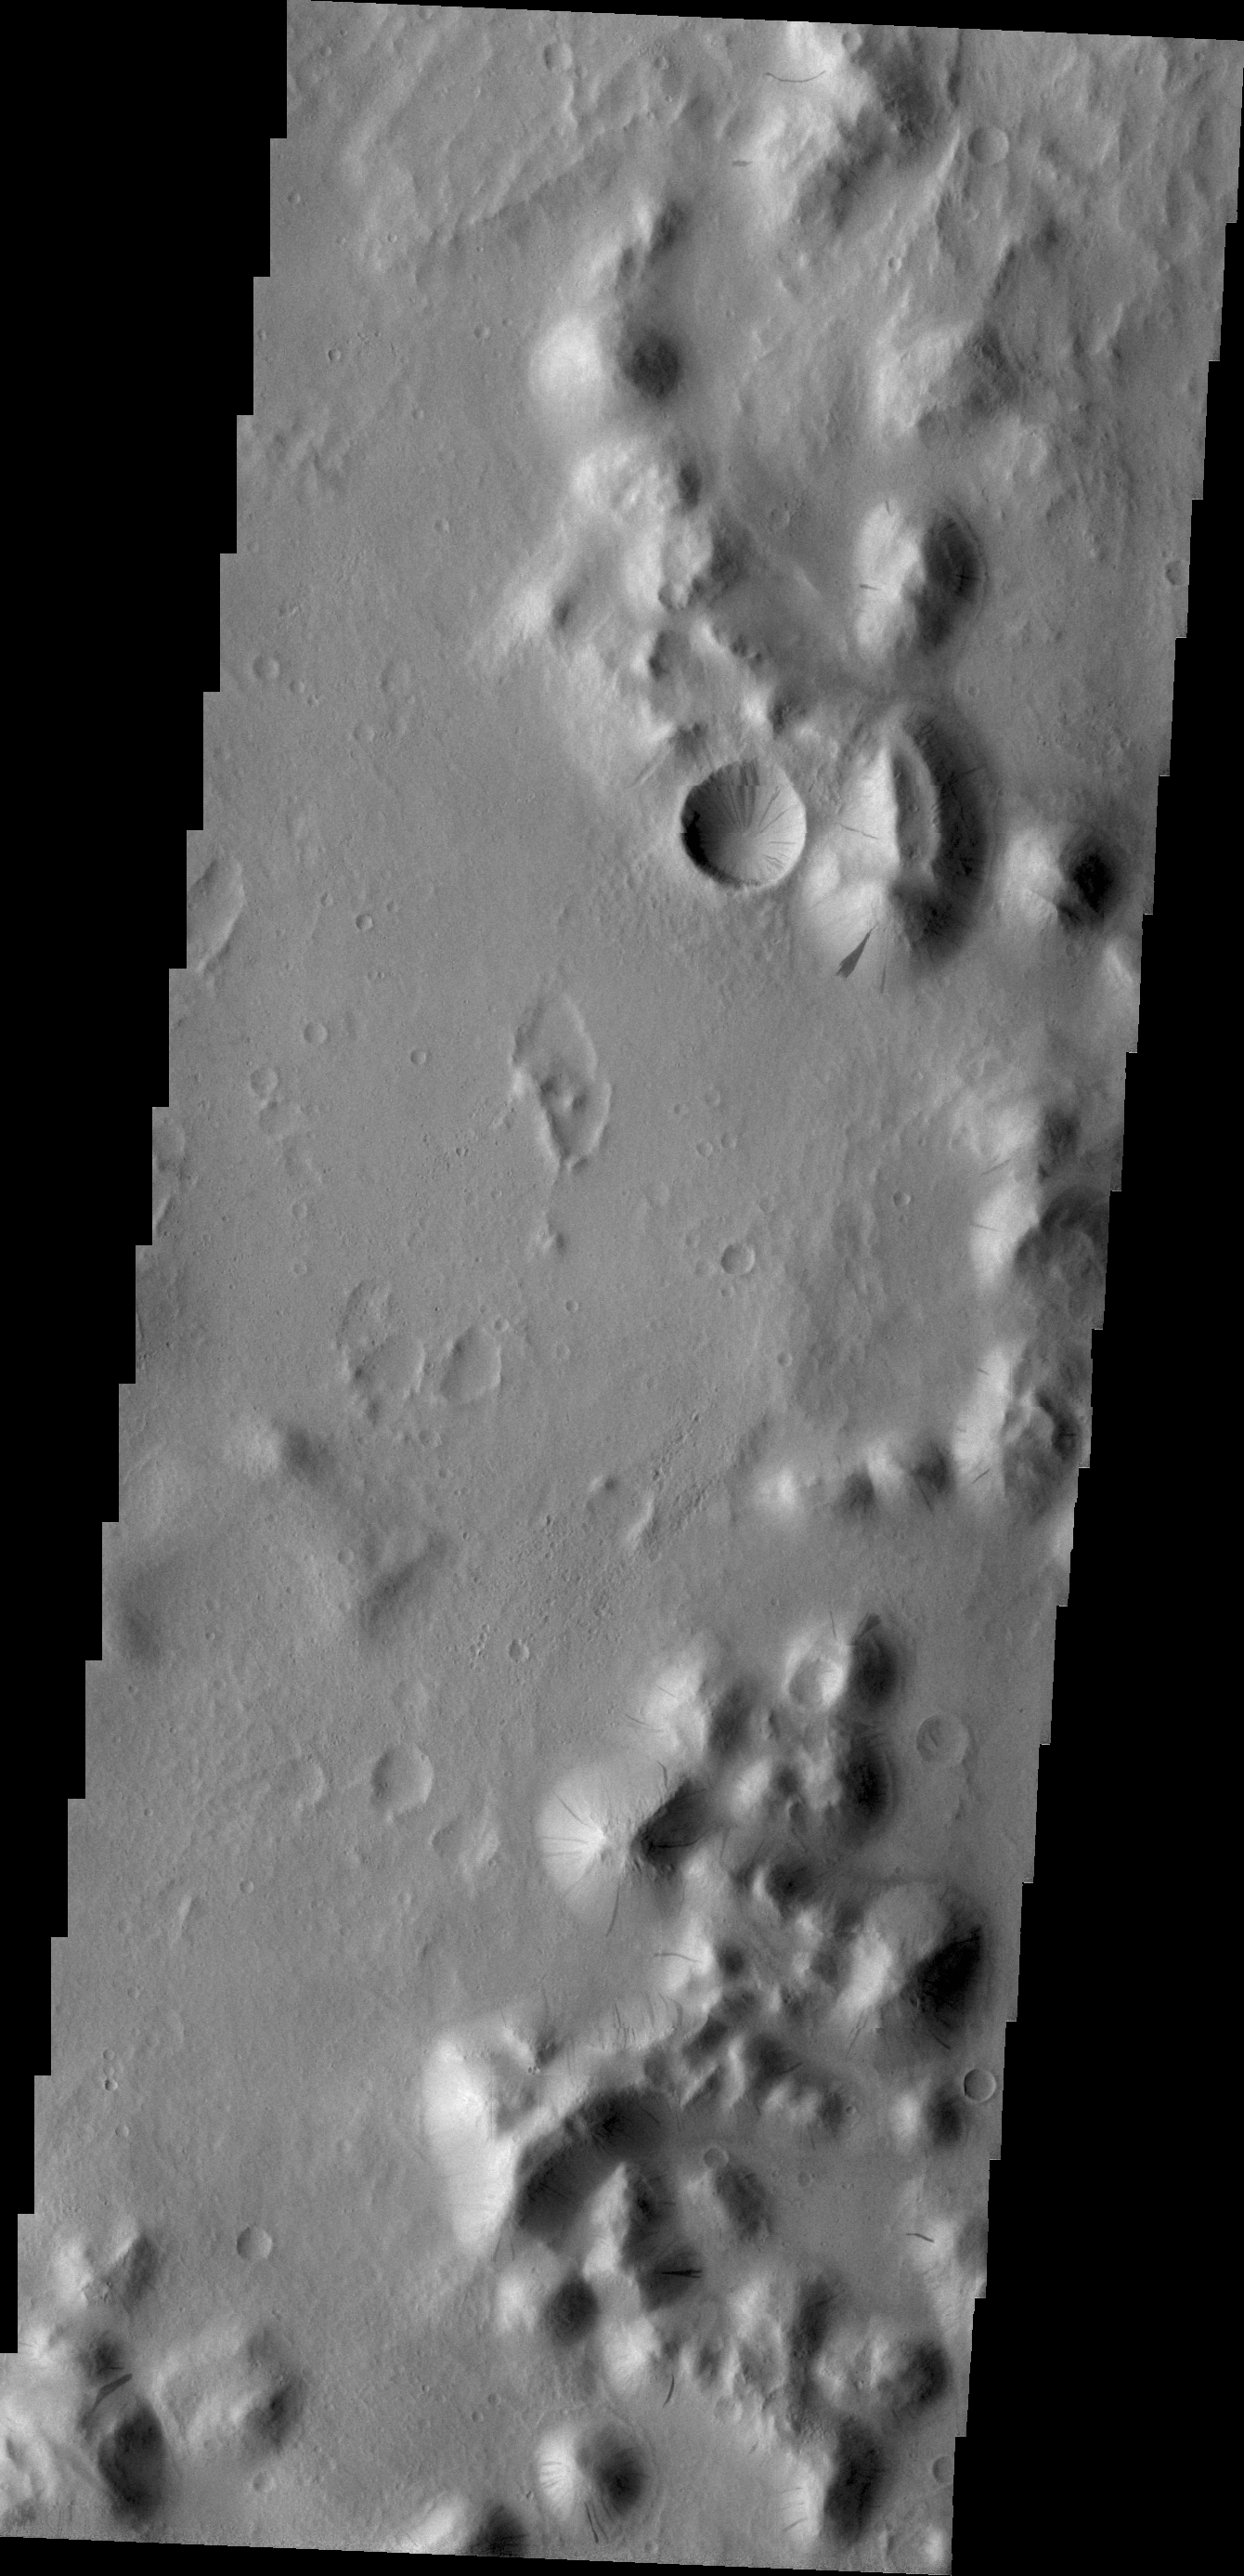

Mass Wasting

Mass Wasting is the term given to the process of change on a surface due to gravity — i.e., things moving downhill due to the force of gravity. Dark streaks mark the slopes of craters and hills in this region of Amazonis Planitia. The streaks are caused by dust being displaced by an object (rock) rolling downhill.

Credit: NASA/JPL/ASU